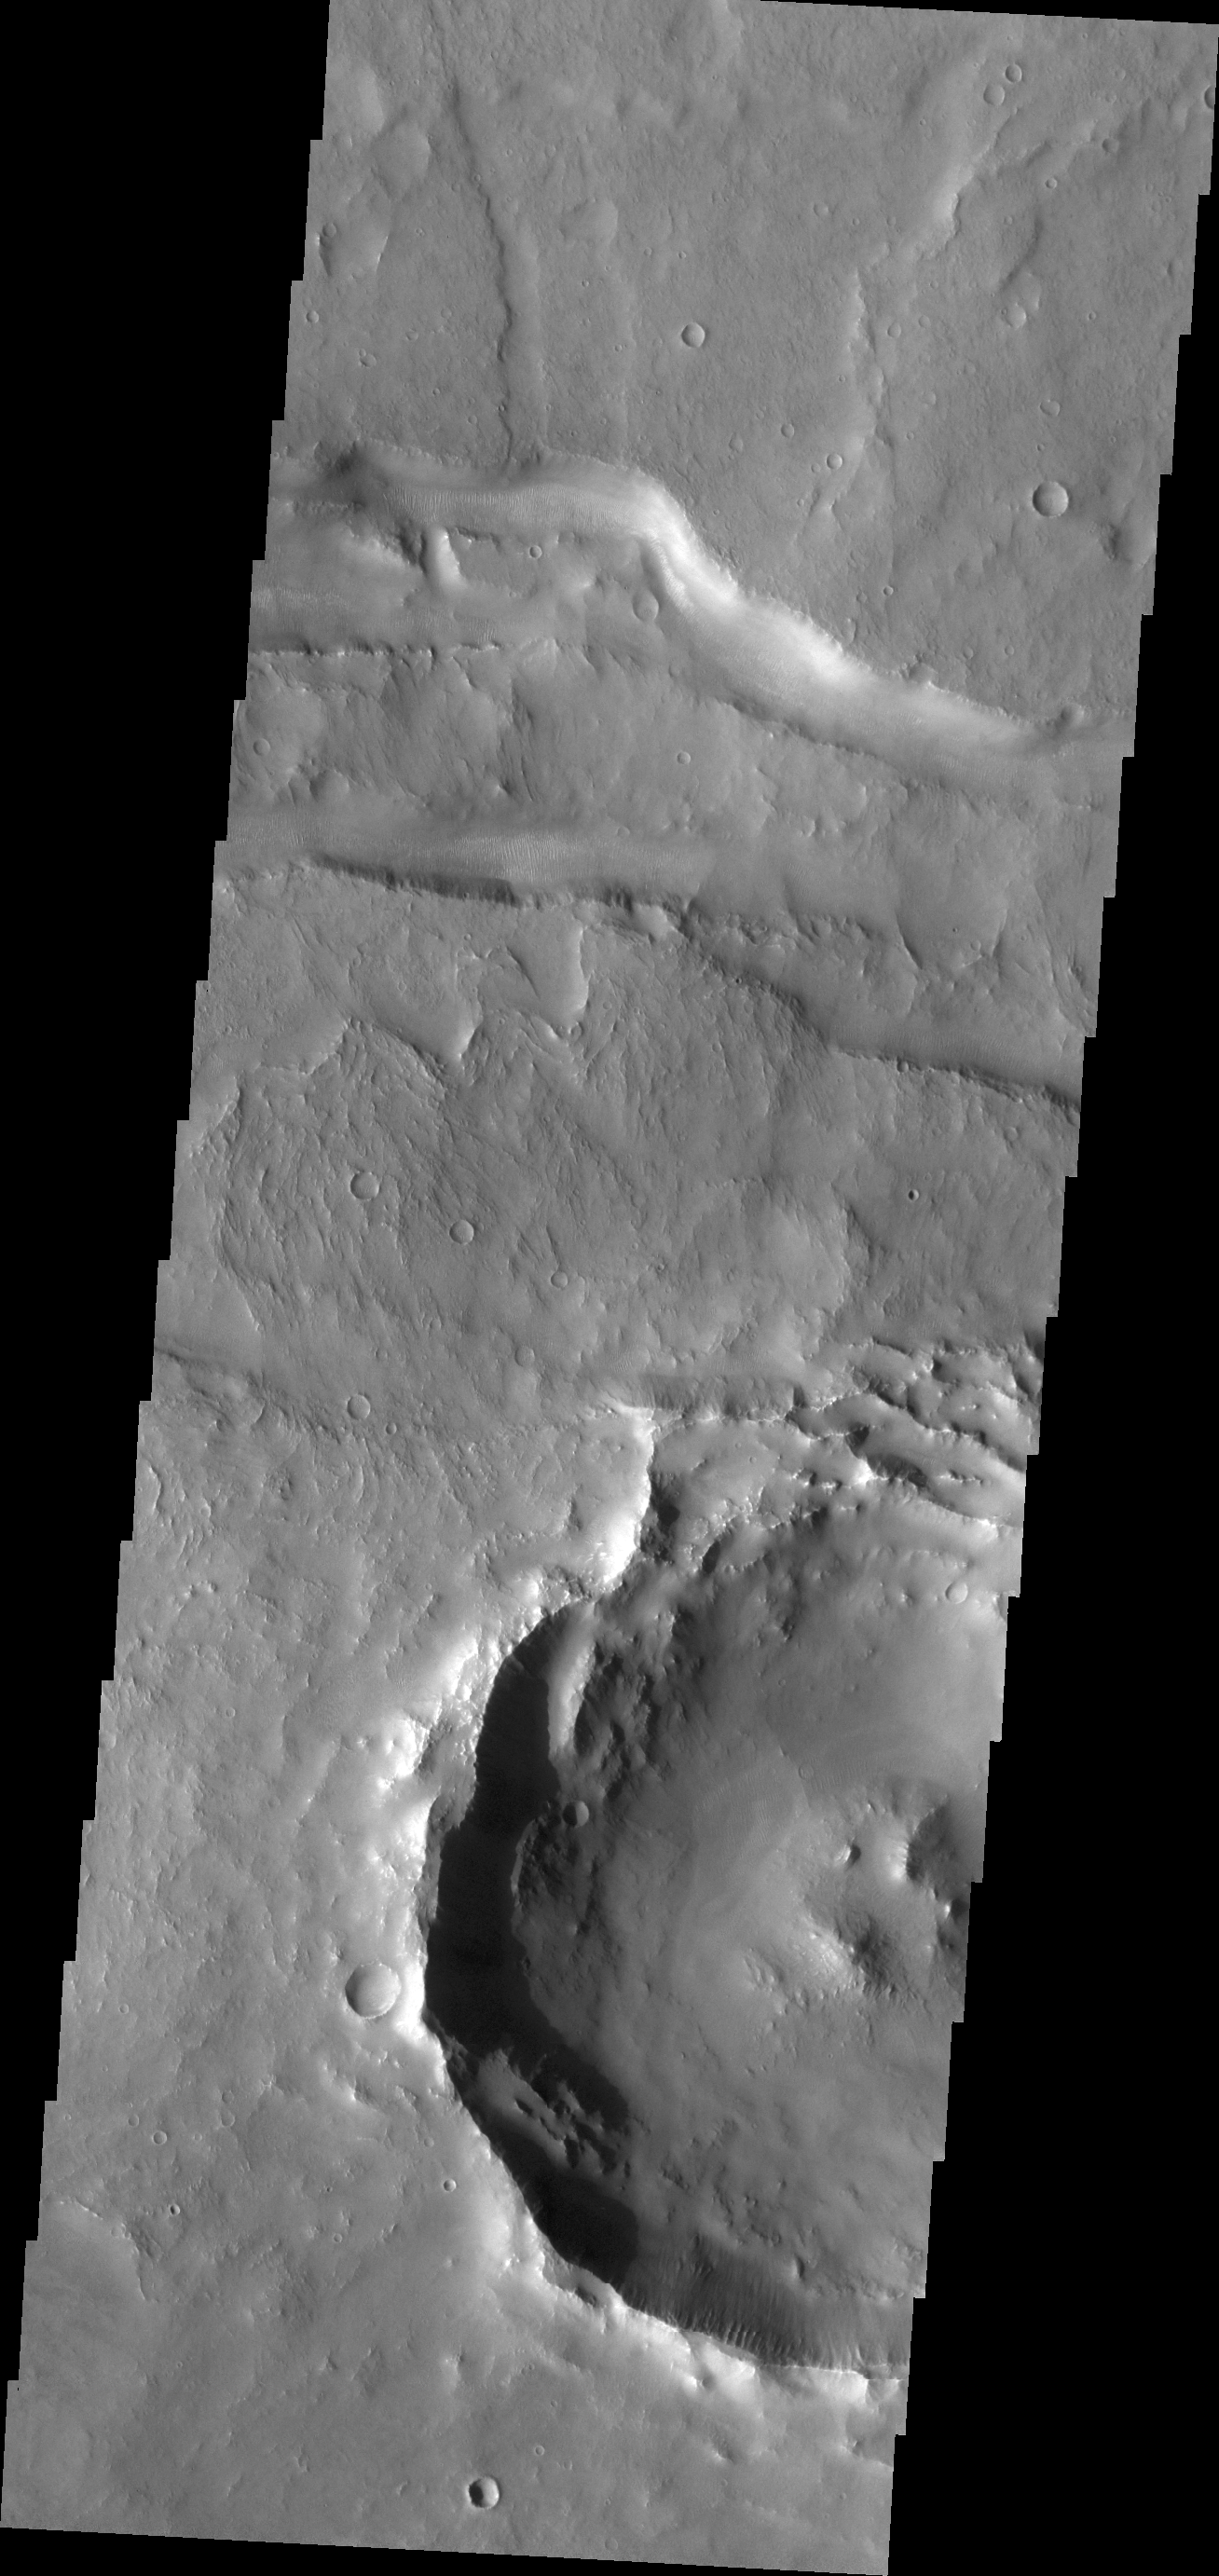

Fracture

Today’s VIS image shows a small portion of a east/west trending fracture in Thaumasia Planum.

Credit: NASA/JPL/ASU